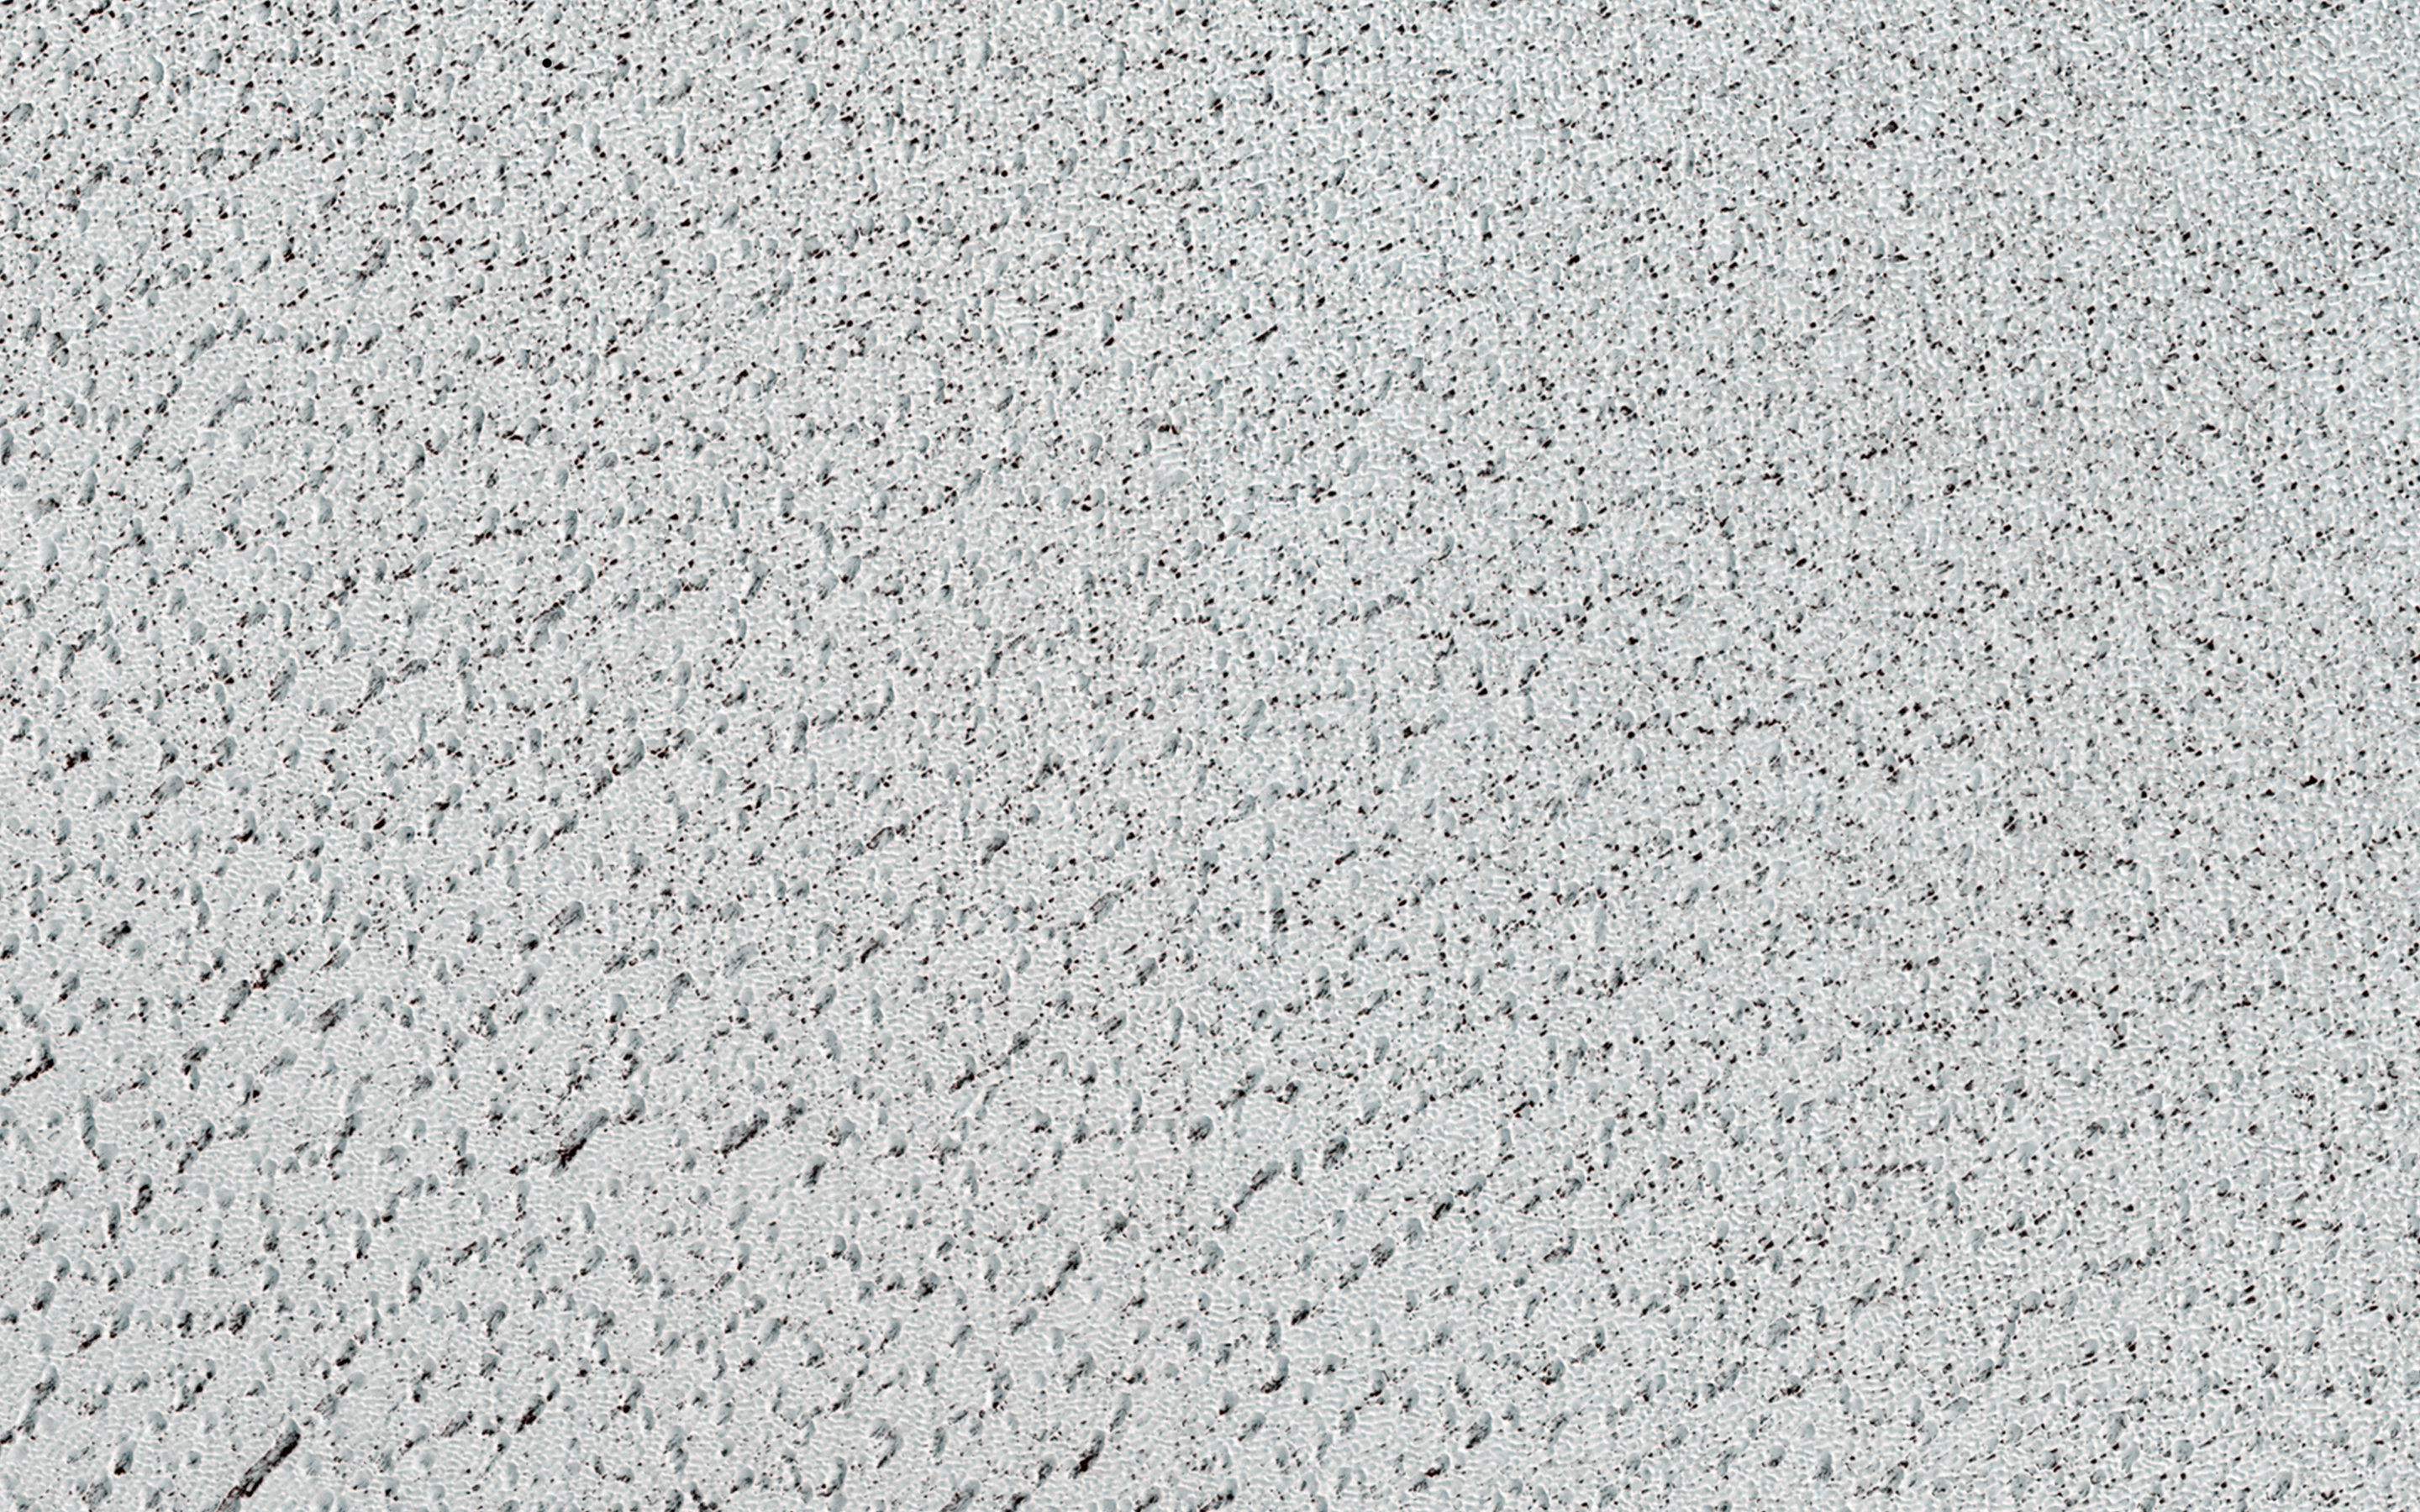

The Icy Surface of the North Polar Cap

At Mars’ North Pole is a dome of icy layers ranging up to 2 kilometers thick, roughly analogous to the Earth’s ice caps in Greenland or Antarctica.

Although not visible here, the dome is characterized by incised spiraling troughs that reveal sequences of layers thought to reflect varying climate conditions over the time they were originally deposited. This image is of an area on the top surface of the polar dome between the troughs – vast, generally smooth, flat plains composed of a thin layer of very pure water ice. This image also shows that this thin ice layer has a rough texture, composed of knobs, ridges, and depressions on the scale of 1 – 10 meters.

This texture is only beginning to be studied with the high-resolution capabilities of HiRISE — the details of the texture varies around the polar cap, but the causes of the variation are not yet clear. This image has two particularly interesting features. One is that the surface dips into a depression towards the southwest, where the texture of the ice surface appears to change. The other is that there is a fracture or chain of pits in the southeast, which is a rare feature.

The brightness, composition, texture, and small-scale features of this ice layer that covers most of the polar dome are important as they influence the local energy balance (such the amount of sunlight reflected and absorbed), which in turn influences polar-wide climate and the stability of ice.

HiRISE is one of six instruments on NASA’s Mars Reconnaissance Orbiter. The University of Arizona, Tucson, operates HiRISE, which was built by Ball Aerospace & Technologies Corp., Boulder, Colo. NASA’s Jet Propulsion Laboratory, a division of the California Institute of Technology in Pasadena, manages the Mars Reconnaissance Orbiter Project for NASA’s Science Mission Directorate, Washington.

Credit: NASA/JPL-Caltech/Univ. of Arizona